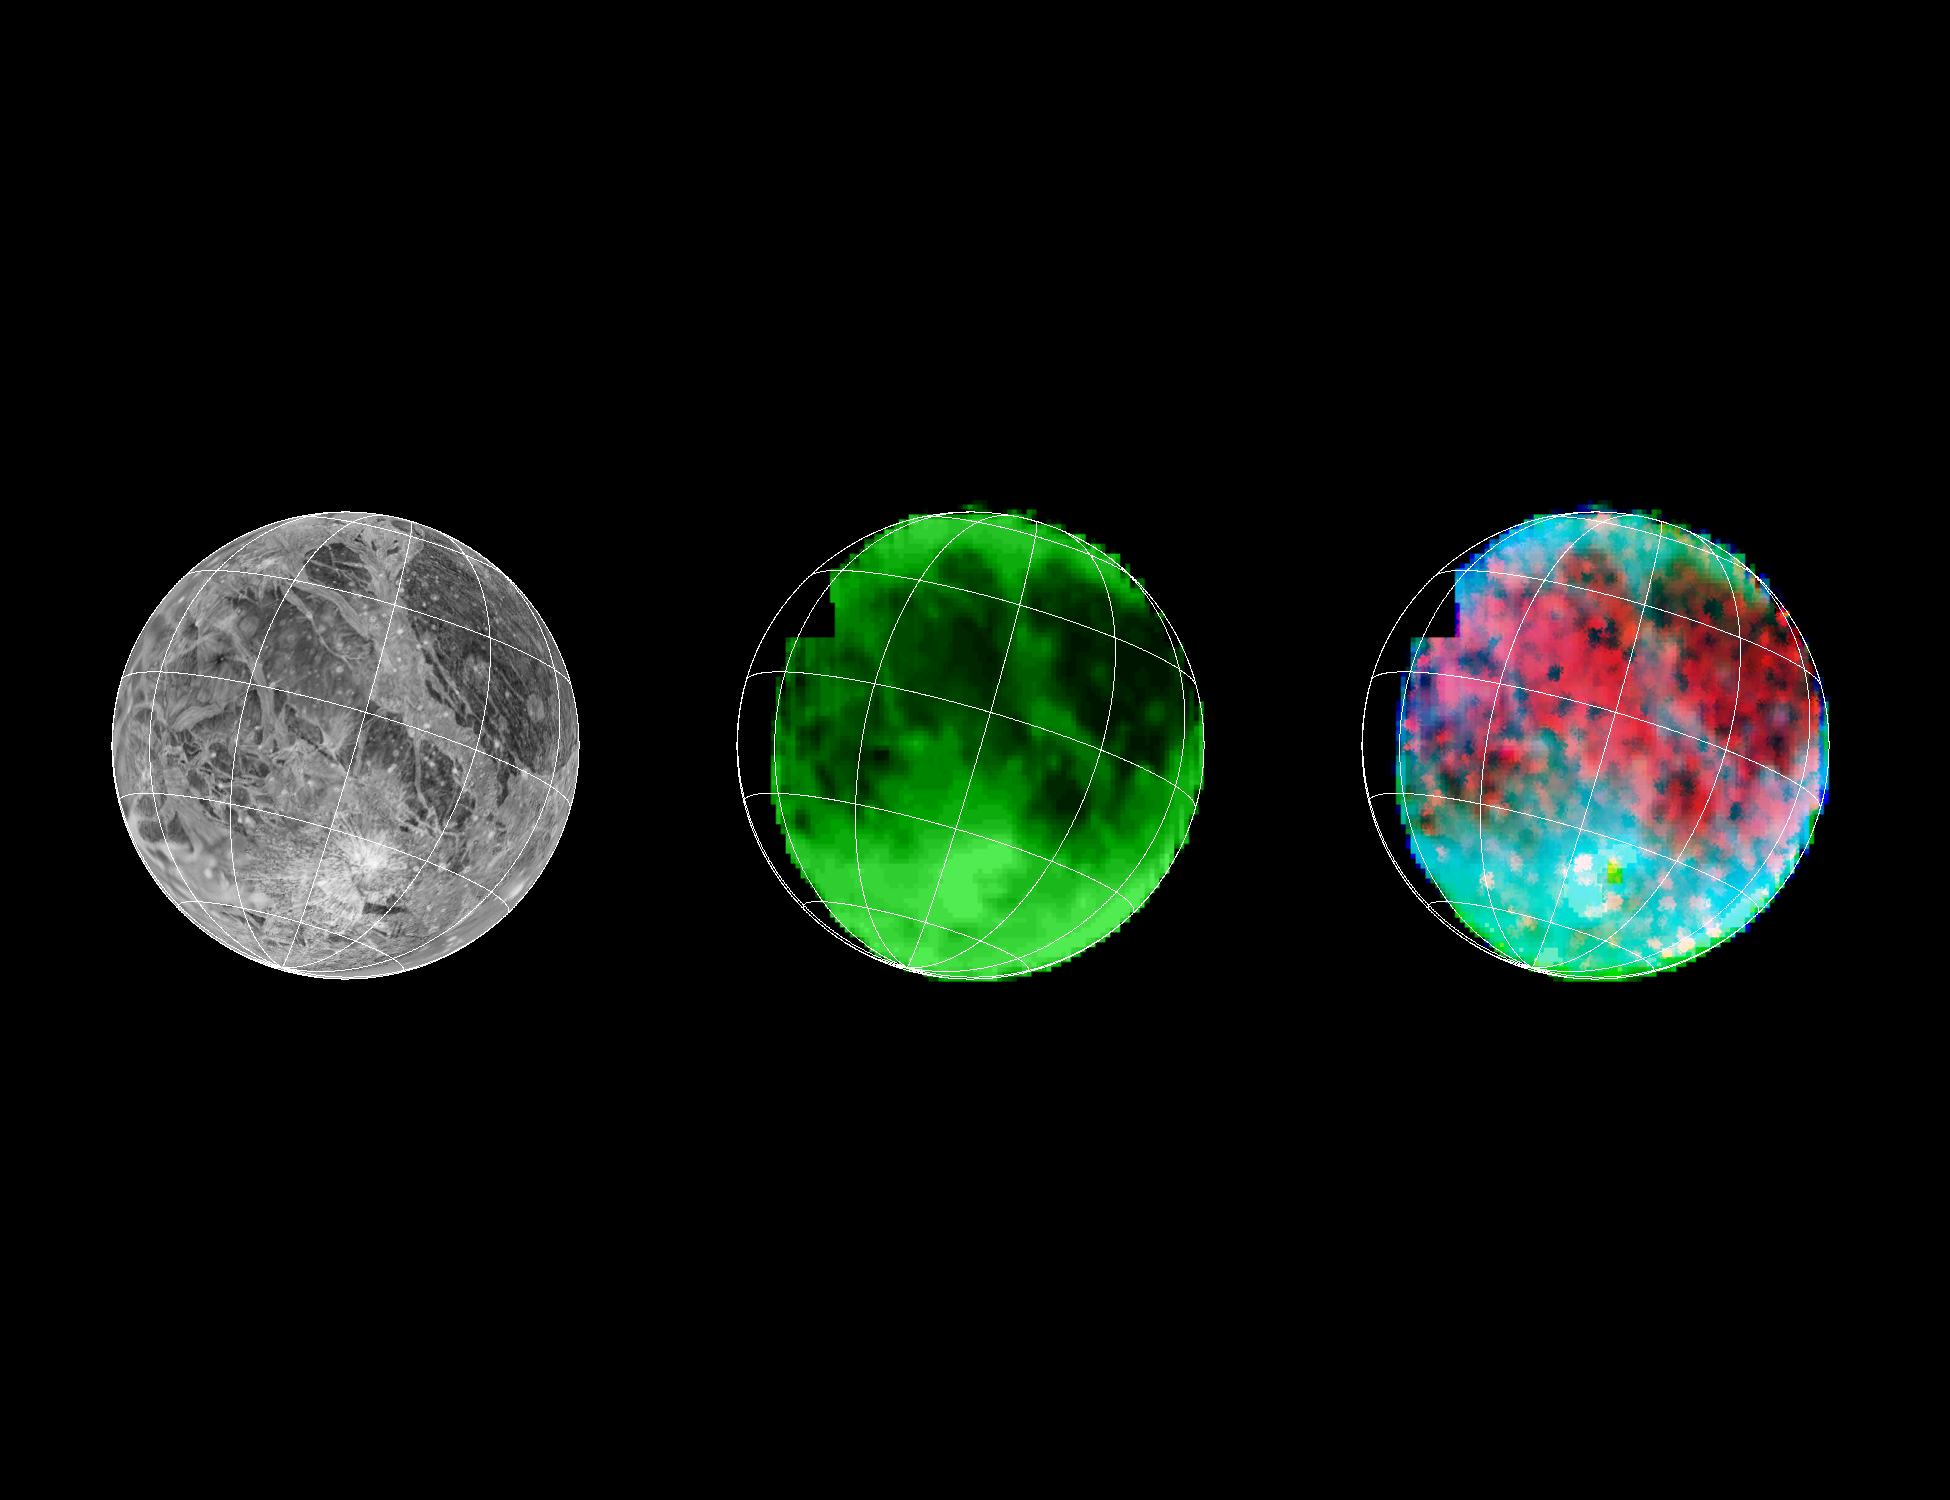

NIMS Ganymede Surface Map

Galileo has eyes that can see more than ours can. By looking at what we call the infrared wavelengths, the NIMS (Near Infrared Mapping Spectrometer) instrument can determine what type and size of material is on the surface of a moon. Here, 3 images of Ganymede are shown.

Left: Voyager’s camera.

Middle: NIMS, showing water ice on the surface. Dark is less water, bright is more.

Right: NIMS, showing the locations of minerals in red, and the size of ice grains in shades of blue.

Credit: NASA/JPL